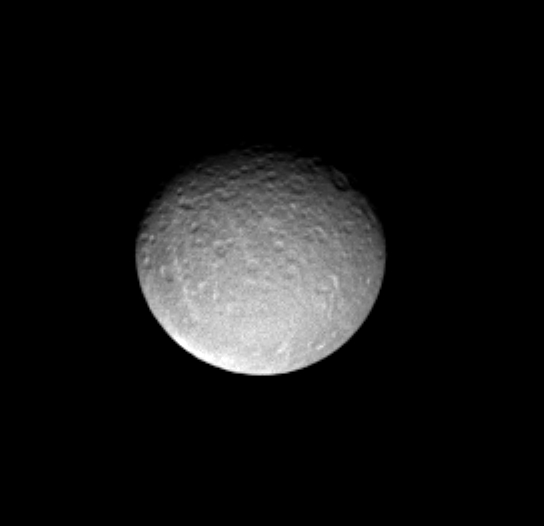

Rhea and Her Craters

This Cassini image shows predominantly the impact-scarred leading hemisphere of Saturn’s icy moon Rhea (1,528 kilometers, or 949 miles across).

The image was taken in visible light with the Cassini spacecraft narrow angle camera on Dec. 12, 2004, at a distance of 2 million kilometers (1.2 million miles) from Rhea and at a Sun-Rhea-spacecraft, or phase, angle of 30 degrees. The image scale is about 12 kilometers (7.5 miles) per pixel. The image has been magnified by a factor of two and contrast enhanced to aid visibility.

The Cassini-Huygens mission is a cooperative project of NASA, the European Space Agency and the Italian Space Agency. The Jet Propulsion Laboratory, a division of the California Institute of Technology in Pasadena, manages the mission for NASA’s Science Mission Directorate, Washington, D.C. The Cassini orbiter and its two onboard cameras were designed, developed and assembled at JPL. The imaging team is based at the Space Science Institute, Boulder, Colo.

Credit: NASA/JPL/Space Science Institute